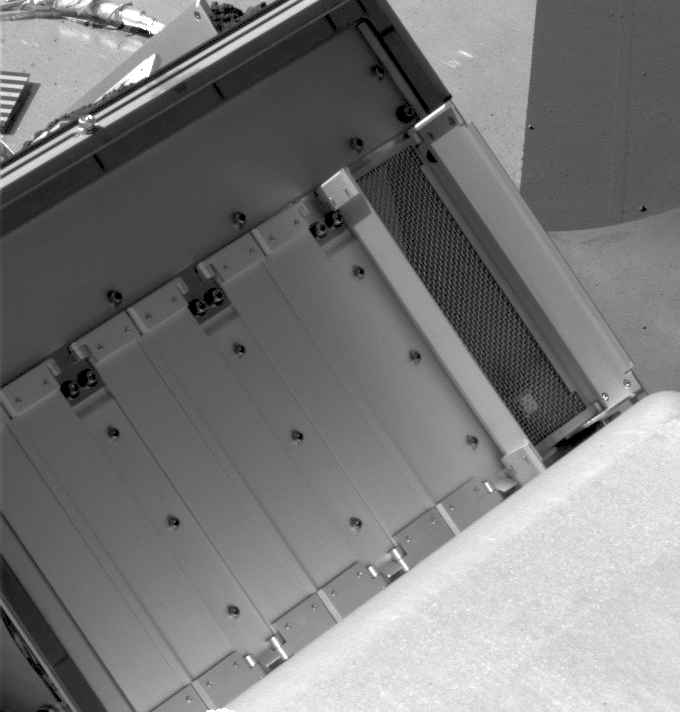

Doors Fully Open on Phoenix’s Next Oven

The double doors on the right are wide open in this image of four pairs of oven doors on Phoenix’s Thermal and Evolved-Gas Analyzer (TEGA).

This pair of doors is for TEGA’s oven number zero, the third of the instrument’s ovens to be opened and the first for which both doors have opened fully. The lander’s Surface Stereo Imager took this photo on July 18, 2008, during the 53rd Martian day, or sol, since Phoenix landed. The image has been brightened to show the fine mesh.

The doors are about 10 centimeters (4 inches) tall.

The Phoenix Mission is led by the University of Arizona, Tucson, on behalf of NASA. Project management of the mission is by NASA’s Jet Propulsion Laboratory, Pasadena, Calif. Spacecraft development is by Lockheed Martin Space Systems, Denver.

Photojournal Note: As planned, the Phoenix lander, which landed May 25, 2008 23:53 UTC, ended communications in November 2008, about six months after landing, when its solar panels ceased operating in the dark Martian winter.

Credit: NASA/JPL-Caltech/University of Arizona/Texas A&M University